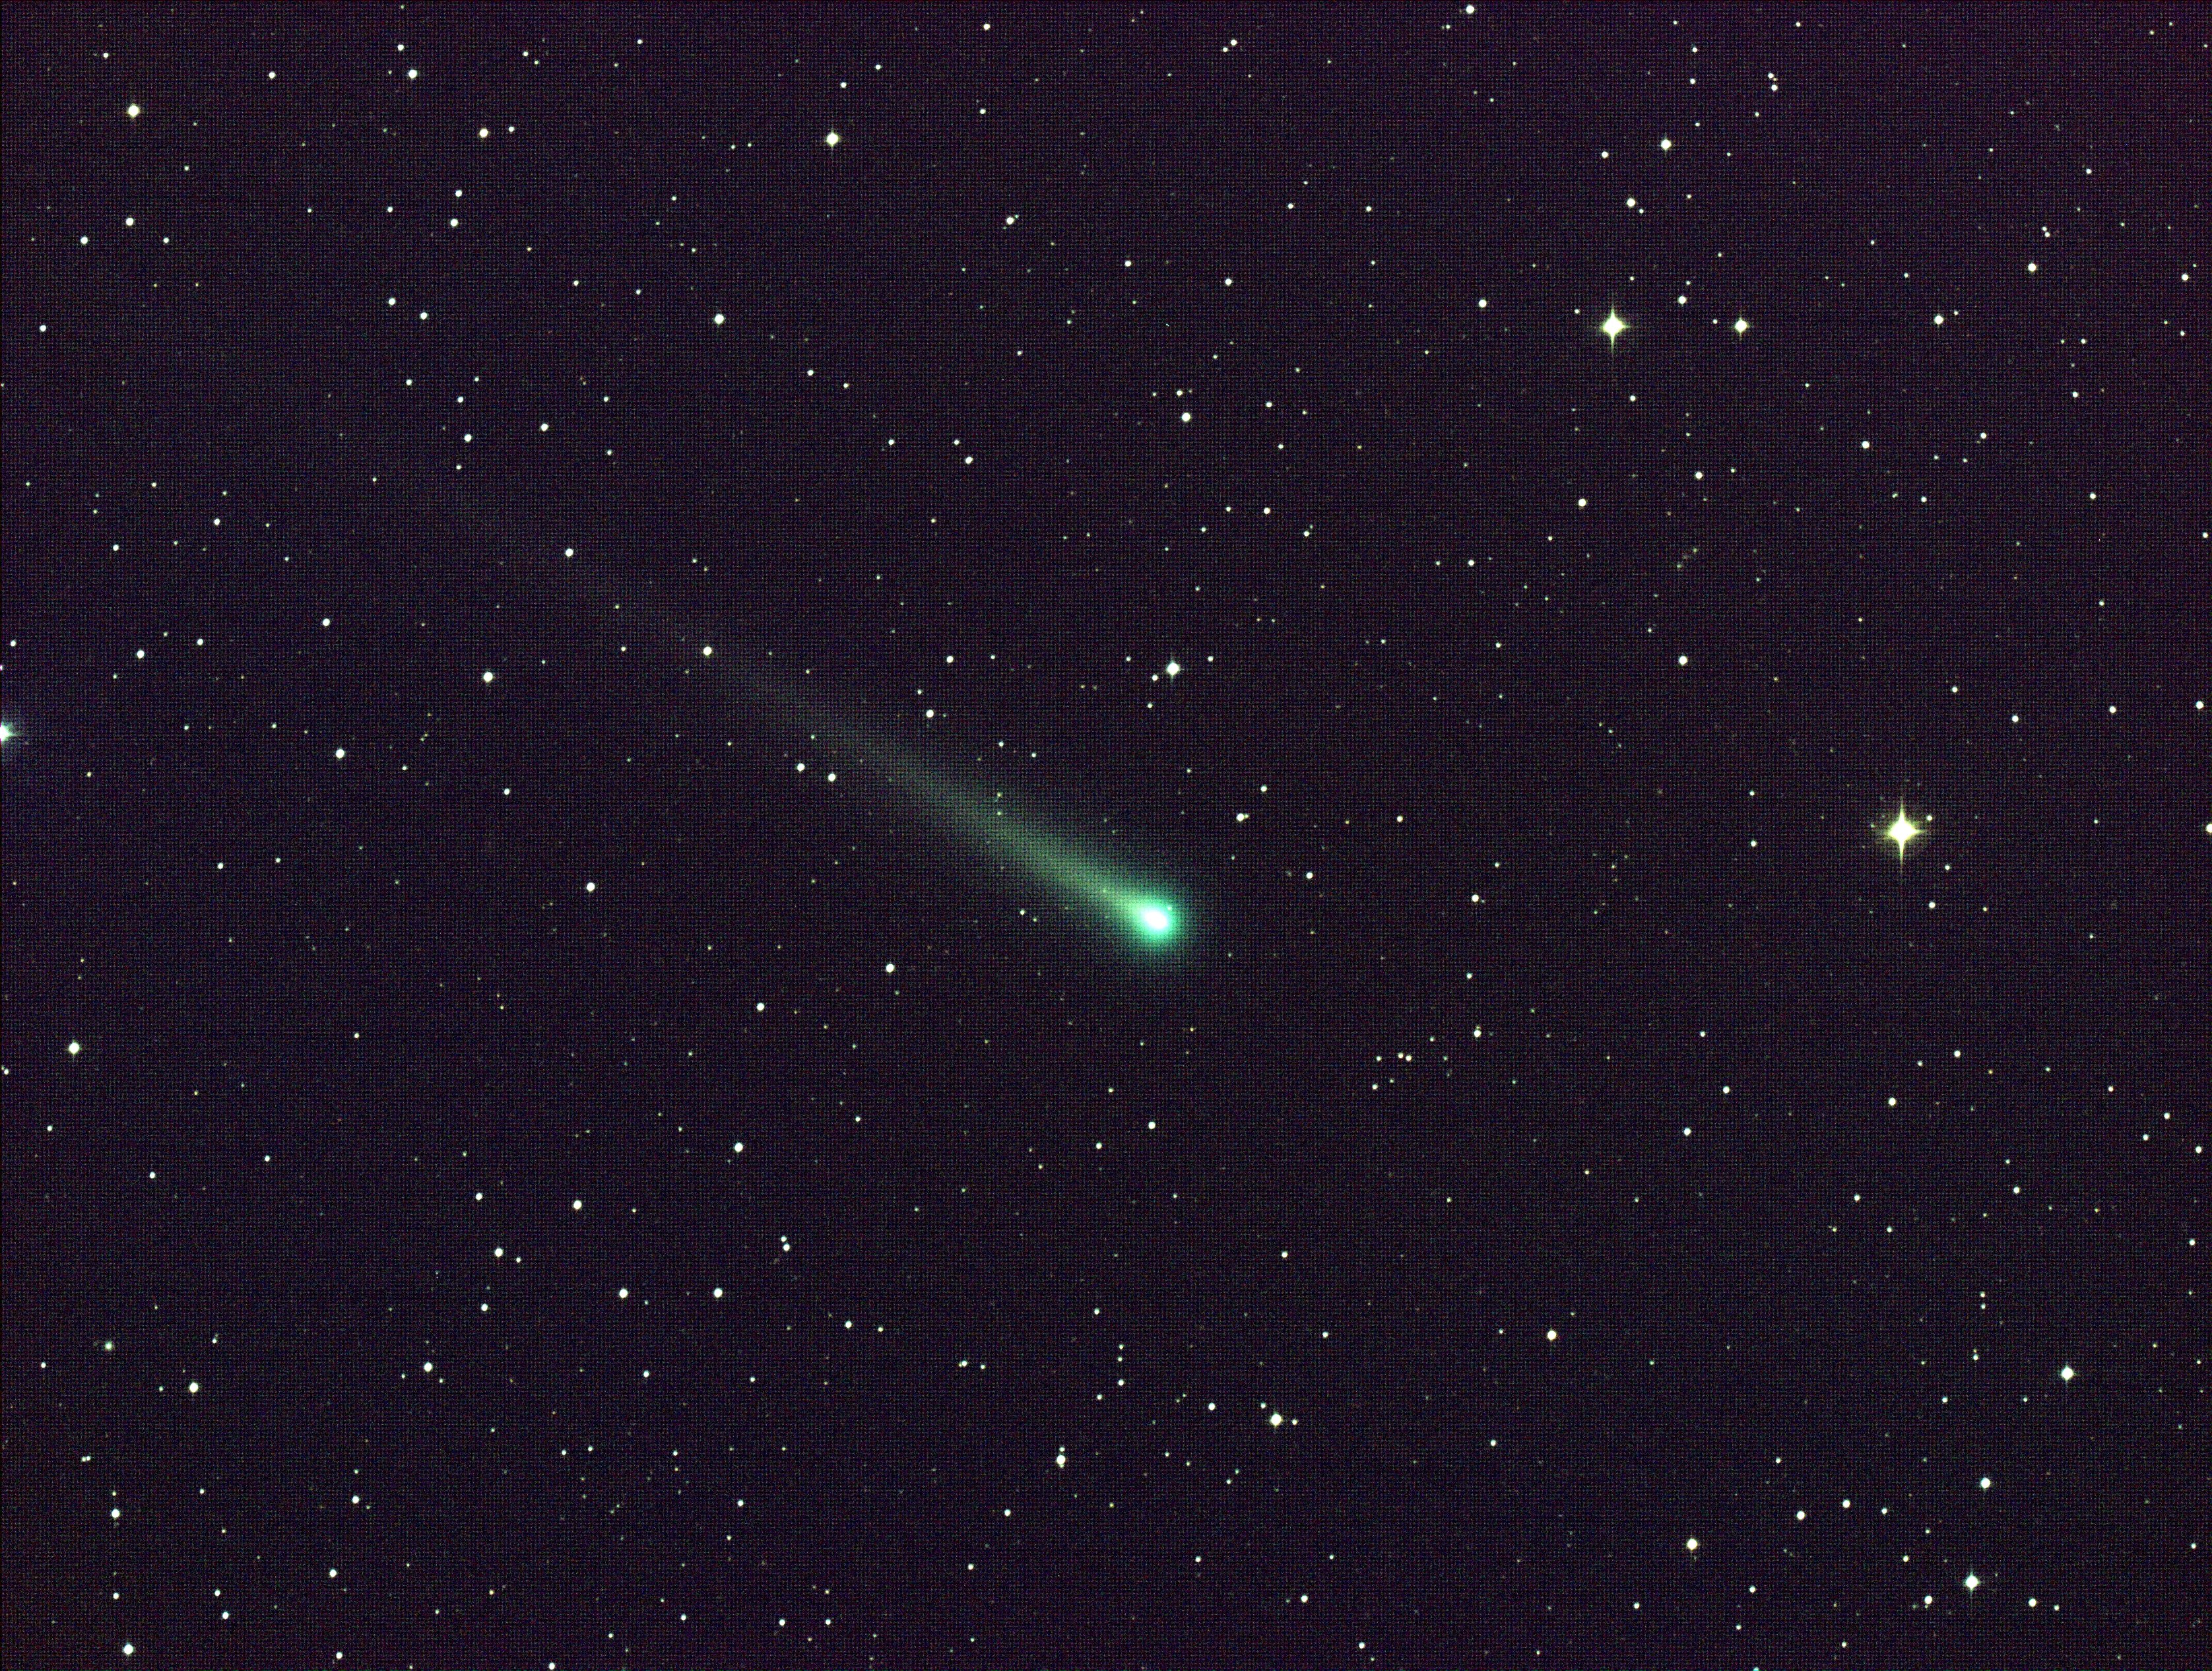

Comet ISON Passes Through Virgo

Date: 8 Nov 2013 - Comet ISON shines in this five-minute exposure taken at NASA's Marshall Space Flight Center on Nov. 8, 2013.. The image was captured using a color CCD camera attached to a 14" telescope located at Marshall. At the time of this picture, comet ISON was 97 million miles from Earth, moving ever closer toward the sun. -------- More details on Comet ISON: Comet ISON began its trip from the Oort cloud region of our solar system and is now travelling toward the sun. The comet will reach its closest approach to the sun on Thanksgiving Day -- 28 Nov 2013 -- skimming just 730,000 miles above the sun's surface. If it comes around the sun without breaking up, the comet will be visible in the Northern Hemisphere with the naked eye, and from what we see now, ISON is predicted to be a particularly bright and beautiful comet. Catalogued as C/2012 S1, Comet ISON was first spotted 585 million miles away in September 2012. This is ISON's very first trip around the sun, which means it is still made of pristine matter from the earliest days of the solar system’s formation, its top layers never having been lost by a trip near the sun. Comet ISON is, like all comets, a dirty snowball made up of dust and frozen gases like water, ammonia, methane and carbon dioxide -- some of the fundamental building blocks that scientists believe led to the formation of the planets 4.5 billion years ago. NASA has been using a vast fleet of spacecraft, instruments, and space- and Earth-based telescope, in order to learn more about this time capsule from when the solar system first formed. The journey along the way for such a sun-grazing comet can be dangerous. A giant ejection of solar material from the sun could rip its tail off. Before it reaches Mars -- at some 230 million miles away from the sun -- the radiation of the sun begins to boil its water, the first step toward breaking apart. And, if it survives all this, the intense radiation and pressure as it flies near the surface of the sun could destroy it altogether. This collection of images show ISON throughout that journey, as scientists watched to see whether the comet would break up or remain intact. The comet reaches its closest approach to the sun on Thanksgiving Day -- Nov. 28, 2013 -- skimming just 730,000 miles above the sun’s surface. If it comes around the sun without breaking up, the comet will be visible in the Northern Hemisphere with the naked eye, and from what we see now, ISON is predicted to be a particularly bright and beautiful comet. ISON stands for International Scientific Optical Network, a group of observatories in ten countries who have organized to detect, monitor, and track objects in space. ISON is managed by the Keldysh Institute of Applied Mathematics, part of the Russian Academy of Sciences.

Credit: NASA/MSFC/Aaron Kingery